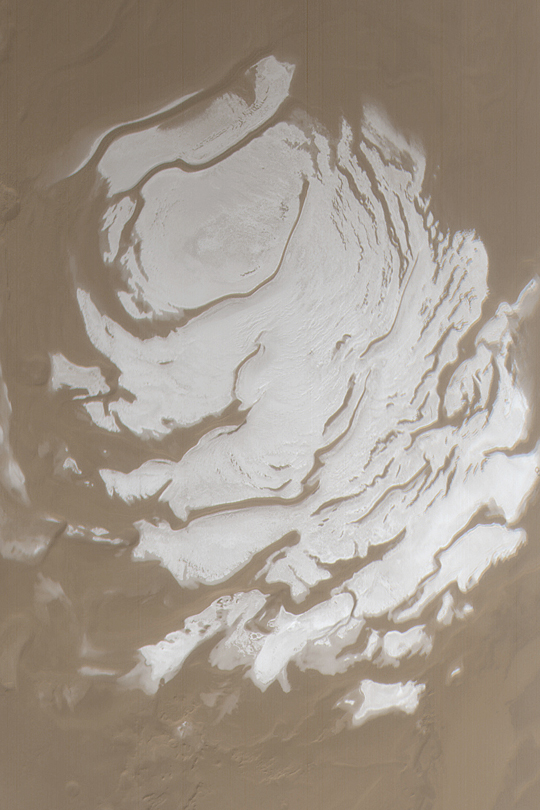

South Polar Cap in Summer

MGS MOC Release No. MOC2-384, 7 June 2003

This Mars Global Surveyor (MGS) Mars Orbiter Camera (MOC) wide angle camera view of the martian south polar residual cap was acquired in March 2002, at the peak of the last southern summer. The ice at the surface of this summertime cap is mostly composed of carbon dioxide. The picture covers an area about 600 km (373 mi) wide near 90.0°S. Sunlight illuminates the scene from the lower right. Compare the view shown here with the appearance of the cap 1 Mars year earlier in April 2000 by visiting: MOC2-225, 27 April 2000, “South Polar Cap, Summer 2000”.

Credit: NASA/JPL/Malin Space Science Systems